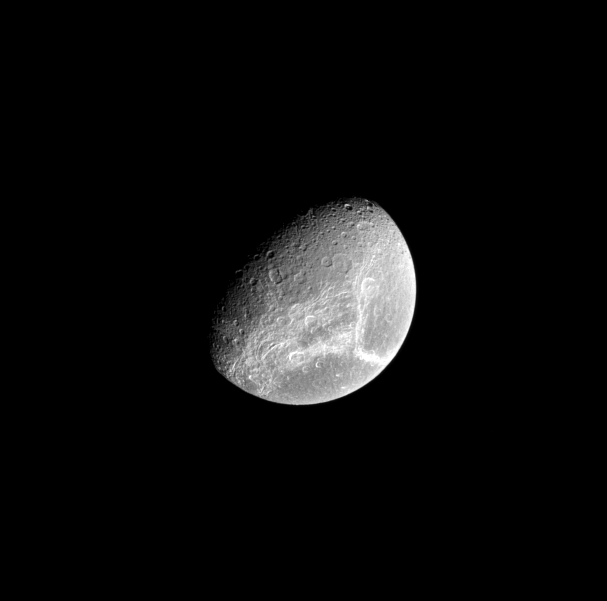

Dione’s Bright Streaks

Bright fractures adorn the trailing side of Saturn’s moon Dione.

This view looks toward the northern hemisphere of Dione (1,123 kilometers, or 698 miles across). North is toward the top of the image.

The image was taken in visible red light with the Cassini spacecraft narrow-angle camera on June 29, 2008. The view was obtained at a distance of approximately 810,000 kilometers (503,000 miles) from Dione and at a Sun-Dione-spacecraft, or phase, angle of 60 degrees. Image scale is 5 kilometers (3 miles) per pixel.

The Cassini-Huygens mission is a cooperative project of NASA, the European Space Agency and the Italian Space Agency. The Jet Propulsion Laboratory, a division of the California Institute of Technology in Pasadena, manages the mission for NASA’s Science Mission Directorate, Washington, D.C. The Cassini orbiter and its two onboard cameras were designed, developed and assembled at JPL. The imaging operations center is based at the Space Science Institute in Boulder, Colo.

Credit: NASA/JPL/Space Science Institute